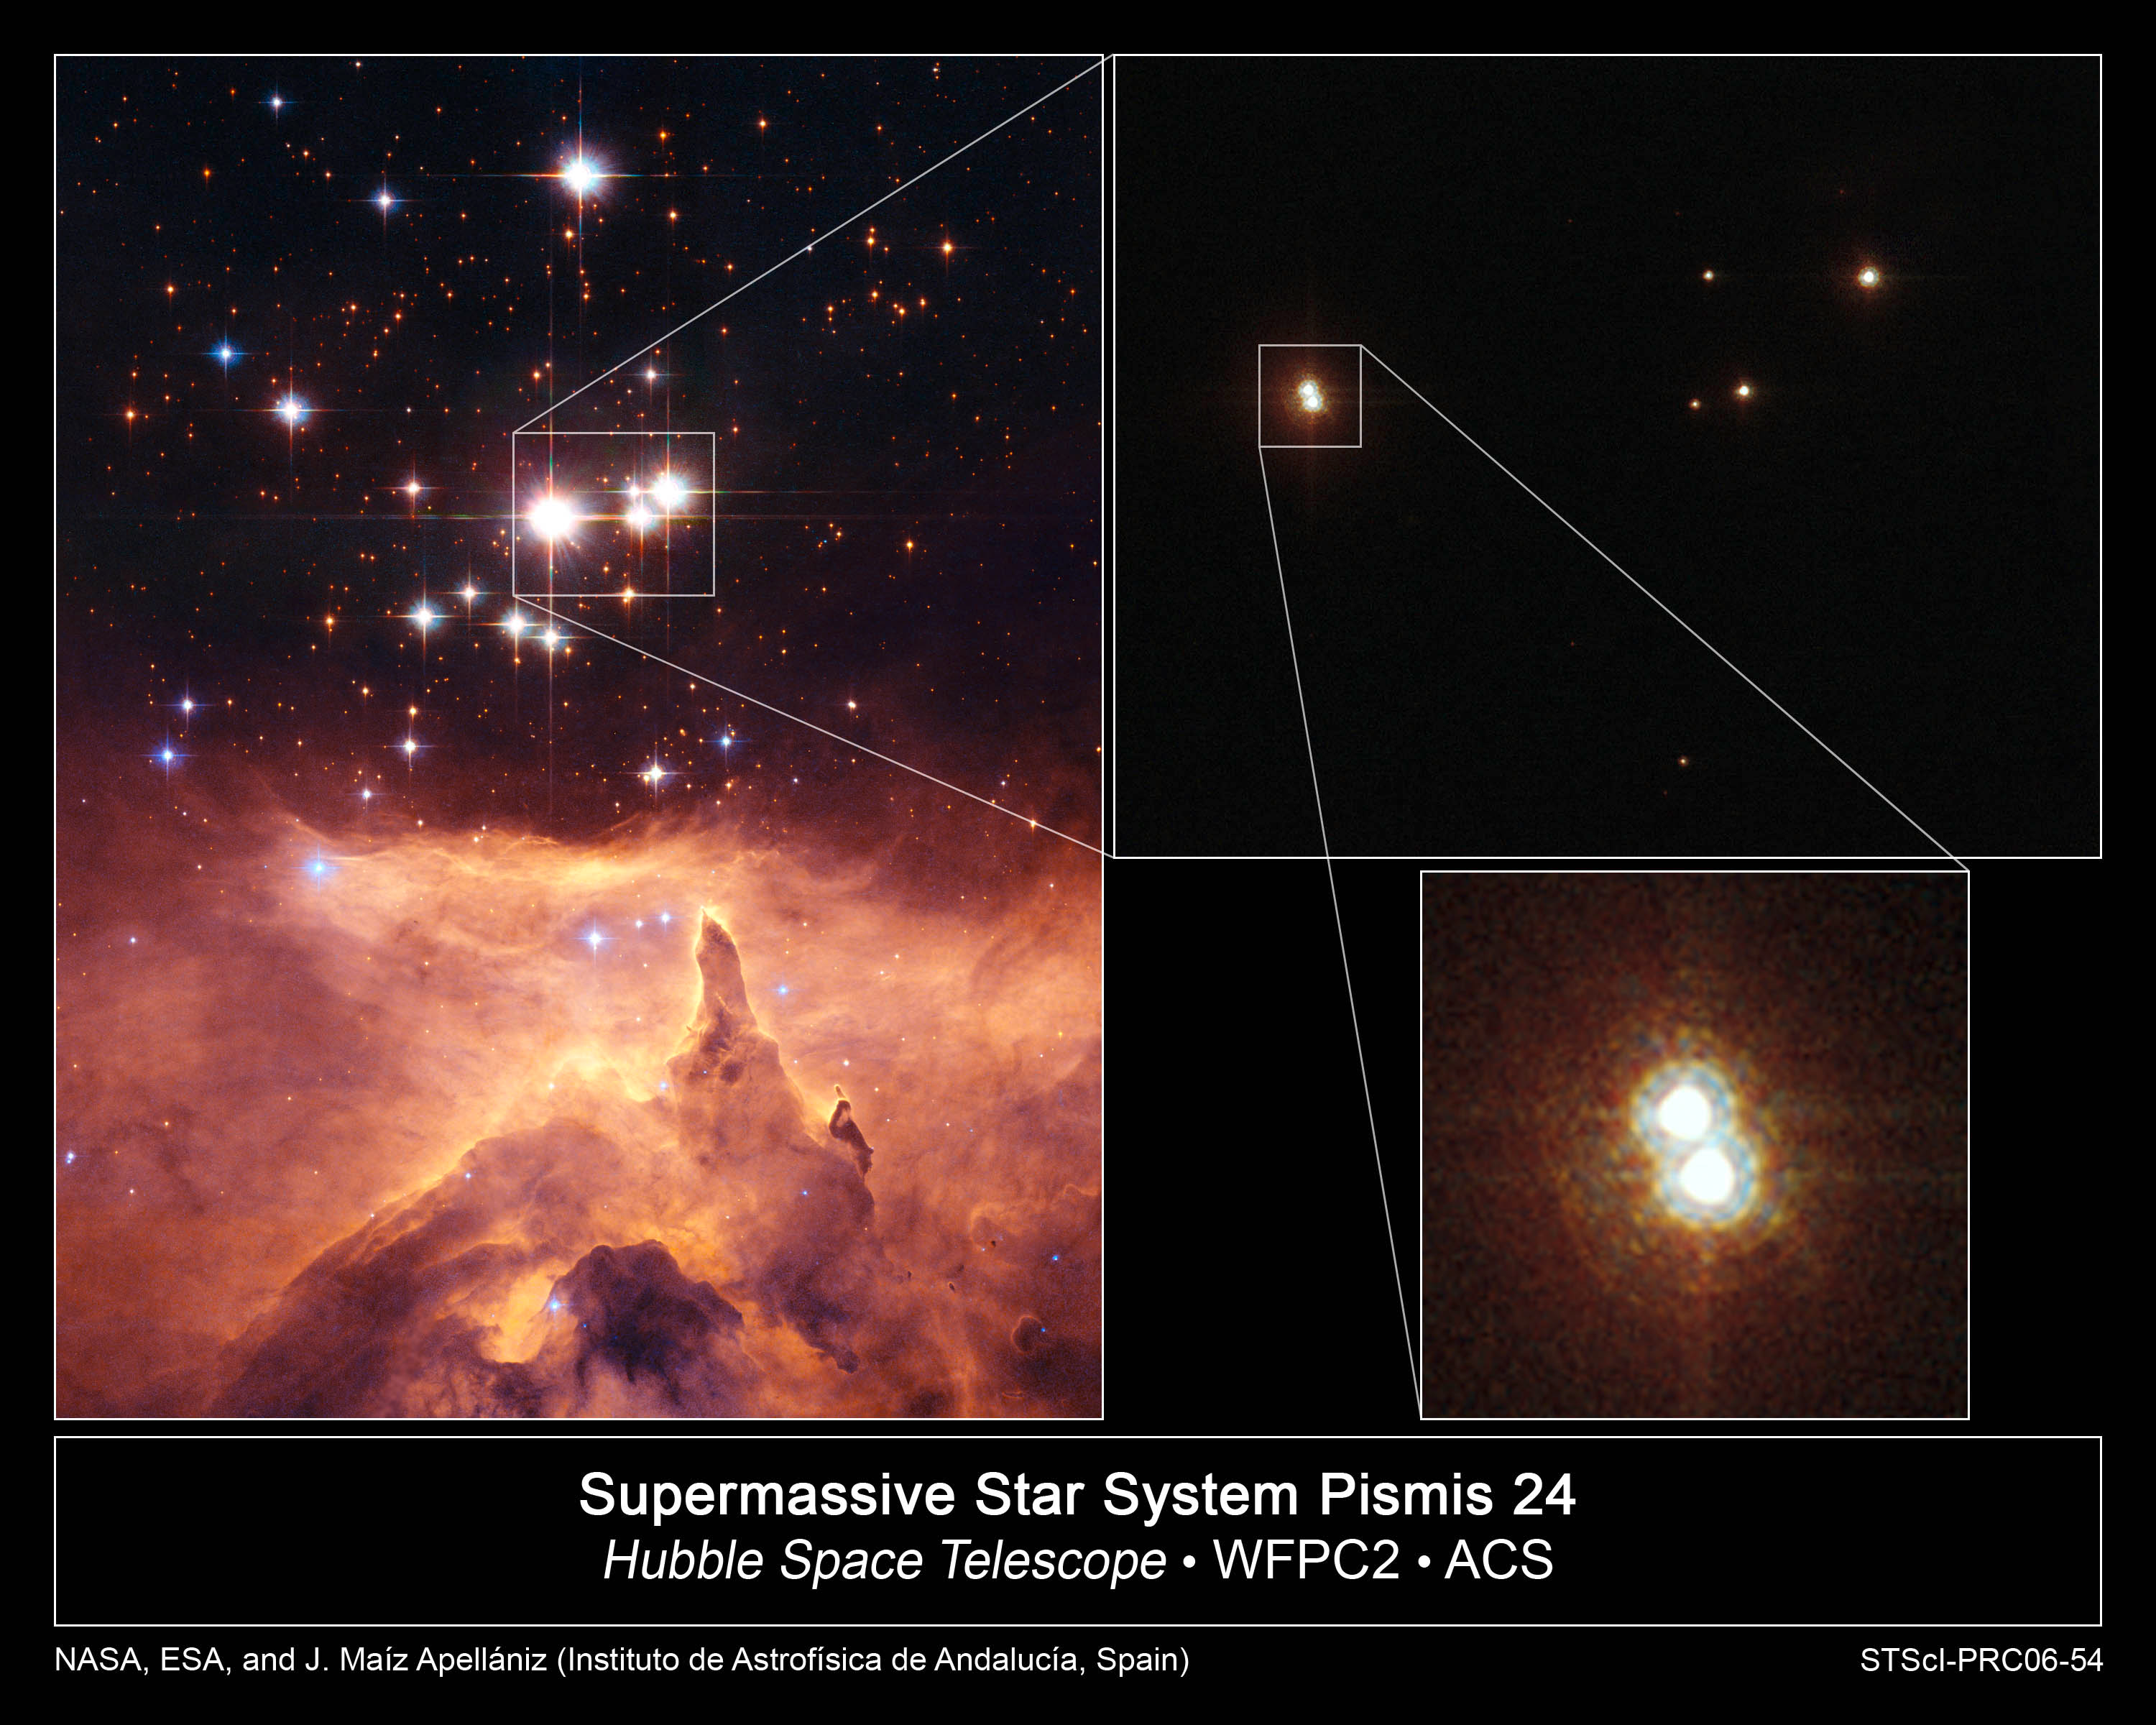

Heavyweight Stars Light Up Nebula NGC 6357

The small open star cluster Pismis 24 lies in the core of the large emission nebula NGC 6357 in Scorpius, about 8,000 light-years away from Earth. Some of the stars in this cluster are extremely massive and emit intense ultraviolet radiation.

The brightest object in the picture is designated Pismis 24-1. It was once thought to weigh as much as 200 to 300 solar masses. This would not only have made it by far the most massive known star in the galaxy, but would have put it considerably above the currently believed upper mass limit of about 150 solar masses for individual stars.

However, Hubble Space Telescope high-resolution images of the star show that it is really two stars orbiting one another (inset pictures at top right and bottom right). They are estimated to each be 100 solar masses.

In addition, spectroscopic observations with ground-based telescopes further reveal that one of the stars is actually a tight binary that is too compact to be resolved even by Hubble. This divides the estimated mass for Pismis 24-1 among the three stars. Although the stars are still among the heaviest known, the mass limit has not been broken thanks to the multiplicity of the system.

The observations were performed by a team of astronomers led by J. Maí;z Apellániz of the Instituto de Astrofí;sica de Andalucí;a in Spain. The team imaged Pismis 24-1 with Hubble's Advanced Camera for Surveys in April 2006.

The images of NGC 6357 were taken with Hubble's Wide Field and Planetary Camera 2 in April 2002.

Credit: NASA, ESA, and J. Maí;z Apellániz (Instituto de Astrofísica de Andalucía, Spain)